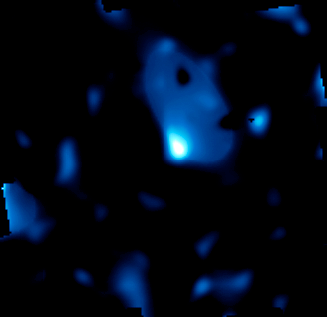

Three-Dimensional Distribution of Dark Matter in the Universe – 5 Billion Years Ago

Object Name: Cosmological Evolution Survey Field, COSMOS Field
Object Description: Dark Matter Distribution Map, Astronomical Survey
Instrument: HST/ACS/WFC, Subaru/Suprime-Cam, VLT/VIMOS, and XMM/Newton/EPIC

Credit: NASA, ESA, and R. Massey (California Institute of Technology)